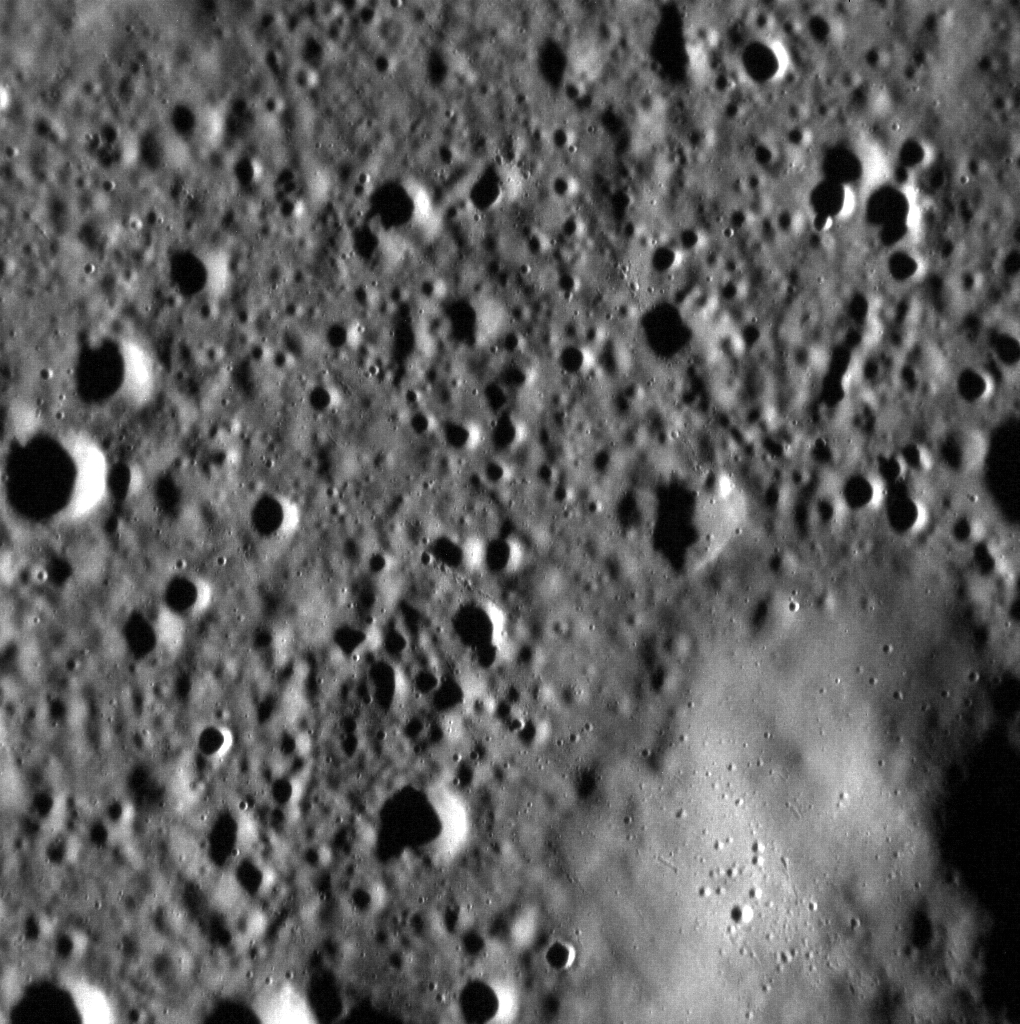

Smooth Slopes

The region with fewer impact craters in the bottom-right corner of this image is a small portion of the peak ring of an ancient basin over 200 km in diameter. The peak has fewer superposed impact craters, which could lead to the conclusion that it is younger than the surrounding basin floor. However, the lack of craters is instead due to the steeper slopes of the peak, where impact craters are not preserved as long.

This image was acquired as part of the MDIS low-altitude imaging campaign. During MESSENGER’s second extended mission, the spacecraft makes a progressively closer approach to Mercury’s surface than at any previous point in the mission, enabling the acquisition of high-spatial-resolution data. For spacecraft altitudes below 350 kilometers, NAC images are acquired with pixel scales ranging from 20 meters to as little as 2 meters.

Date acquired: January 22, 2015
Image Mission Elapsed Time (MET): 64292542
Image ID: 7845423
Instrument: Narrow Angle Camera (NAC) of the Mercury Dual Imaging System (MDIS)
Center Latitude: 7.81°
Center Longitude: 82.83° E
Resolution: 15 meters/pixel
Scale: This scene is approximately 15 km (9 miles) across
Incidence Angle: 82.4°
Emission Angle: 0.1°
Phase Angle: 82.5°

The MESSENGER spacecraft is the first ever to orbit the planet Mercury, and the spacecraft’s seven scientific instruments and radio science investigation are unraveling the history and evolution of the Solar System’s innermost planet. During the first two years of orbital operations, MESSENGER acquired over 150,000 images and extensive other data sets. MESSENGER is capable of continuing orbital operations until early 2015.

For information regarding the use of images, see the MESSENGER image use policy.

Credit: NASA/Johns Hopkins University Applied Physics Laboratory/Carnegie Institution of Washington